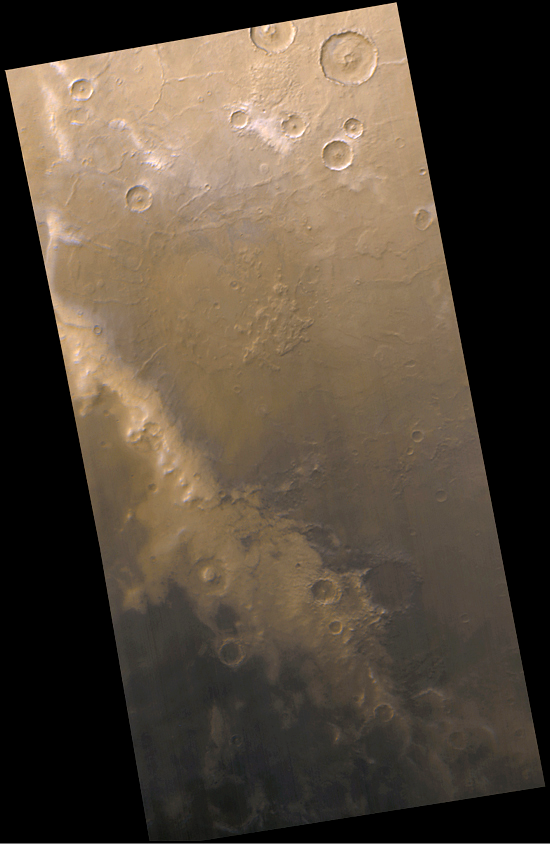

The Mysterious Martian Mountains of Mitchel

This Mars Global Surveyor (MGS) Mars Orbiter Camera (MOC) image covers an 800 by 300 km (500 by 190 mi) area located deep within the boundary of the seasonal south polar frost cap of Mars. Centered at 70°S, 320°W, this view–taken in early spring when sunlight has just begun to shine on the region for the first time in many months–includes a bright region (diagonal from center-left to lower right) known for nearly two centuries as the “Mountains of Mitchel.” This feature was named for Ormsby McKnight Mitchel (1809-1862), an astronomer at the University of Cincinnati, Ohio, who discovered it while observing Mars through a telescope in 1846. Mitchel noticed that this area is typically “left behind” as a bright peninsula when the rest of the polarcap recedes past this area later in the spring.

Mitchel deduced that this area might be mountainous because it seemed analogous to the snow that is left on Earth’s mountain ranges in late spring and into summer. Snow can remain on high peaks because the air temperature decreases with elevation (or altitude). MGS Mars Orbiter Laser Altimeter (MOLA) observations of this region show the bright “Mountains of Mitchel” to be a somewhat elevated region of rough, heavily cratered southern highlands. However, the “Mountains of Mitchel” do not appear to be mountains-there are other areas nearby at similar elevation that do not retain frost well into southern spring. Part of the Mountains of Mitchel feature includes a prominent, south-facing scarp (at center-left) that would tend to retain frost longer in the spring because it is somewhat protected from sunlight (which comes from the north). The persistence of frost on the Mountains of Mitchel remains mysterious, but new observations from the MGS MOC are helping to unravel the story. Thus far, it seems that the frost here–for whatever reason–tends to be brighter than frost in most other places within the polar cap. This brighter frost reflects sunlight and thus sublimes more slowly than adjacent, darker frost surfaces.

This color picture was compiled from MOC red and blue wide angle images. North is up and sunlight illuminates the scene from the upper left. The surface does not appear to be white–as might be expected for frost–because of dust both on the surface and in the atmosphere, as well dark sand that was being exposed from beneath the retreating frost at the time that the picture was taken.

Credit: NASA/JPL/MSSS